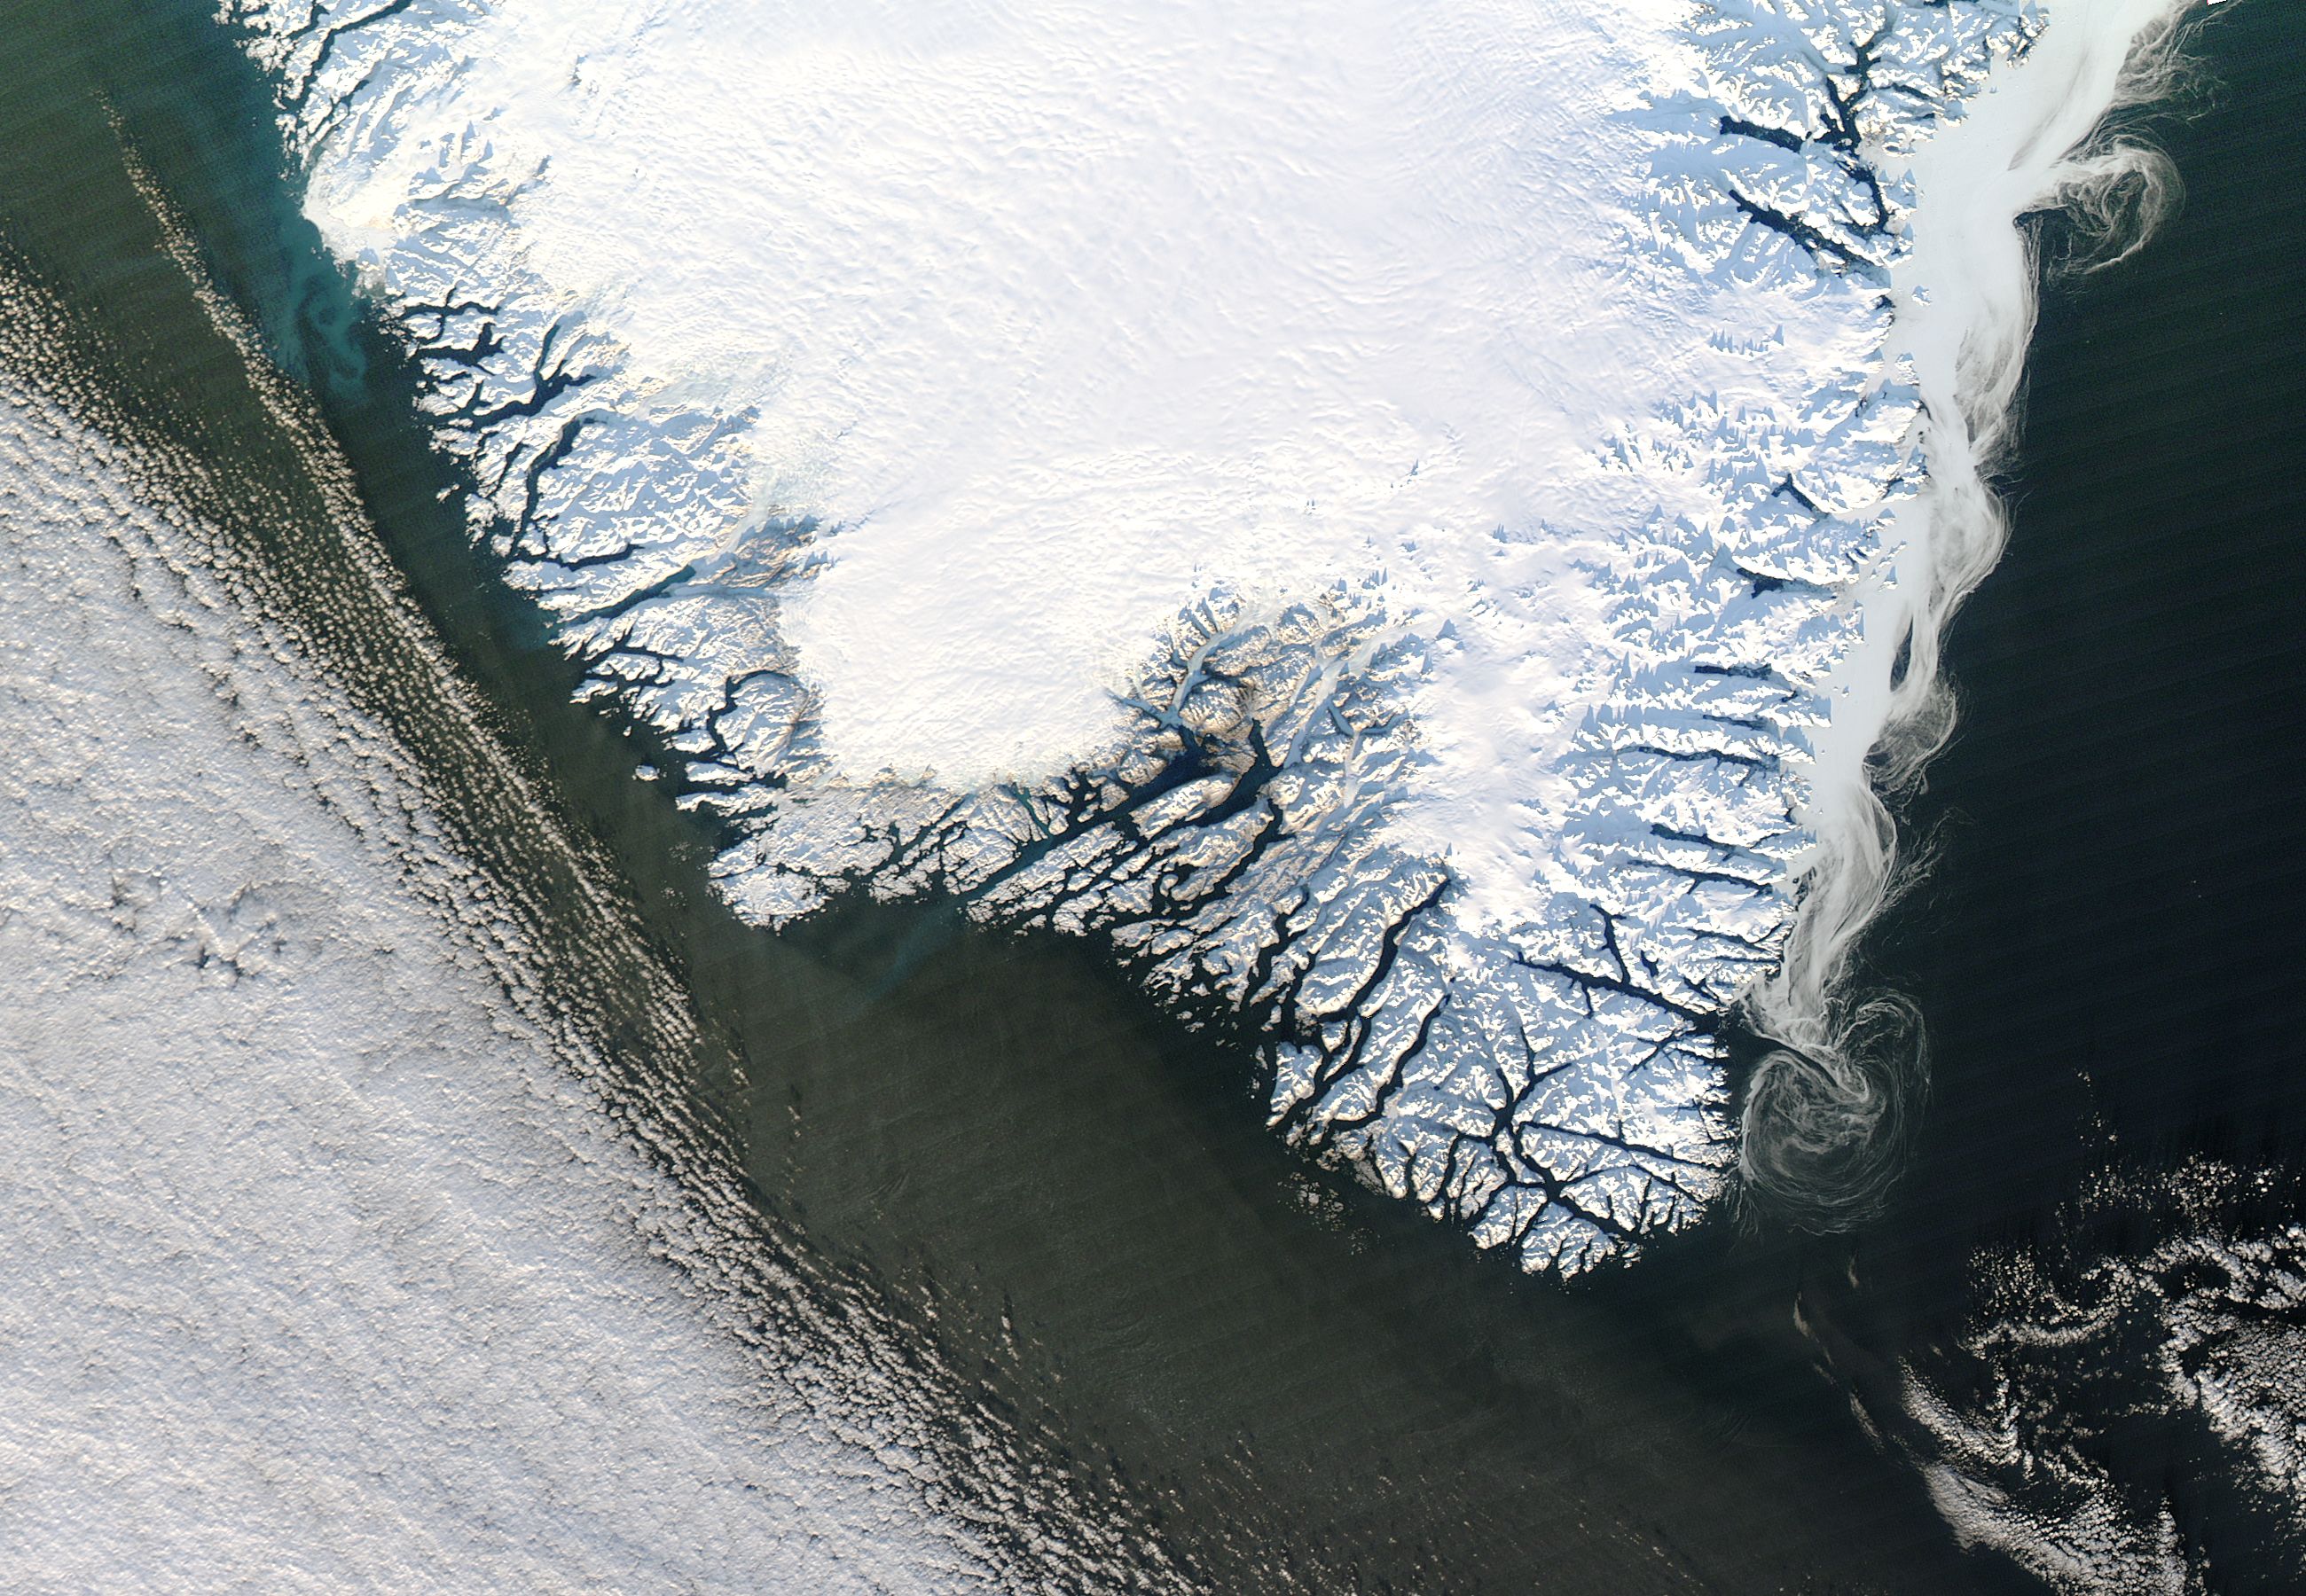

Southern Greenland

NASA's Aqua satellite observed swirls of sea ice along the coast of Greenland on December 30, 2012.

Credit: NASA/GSFC/Jeff Schmaltz/MODIS Land Rapid Response Team